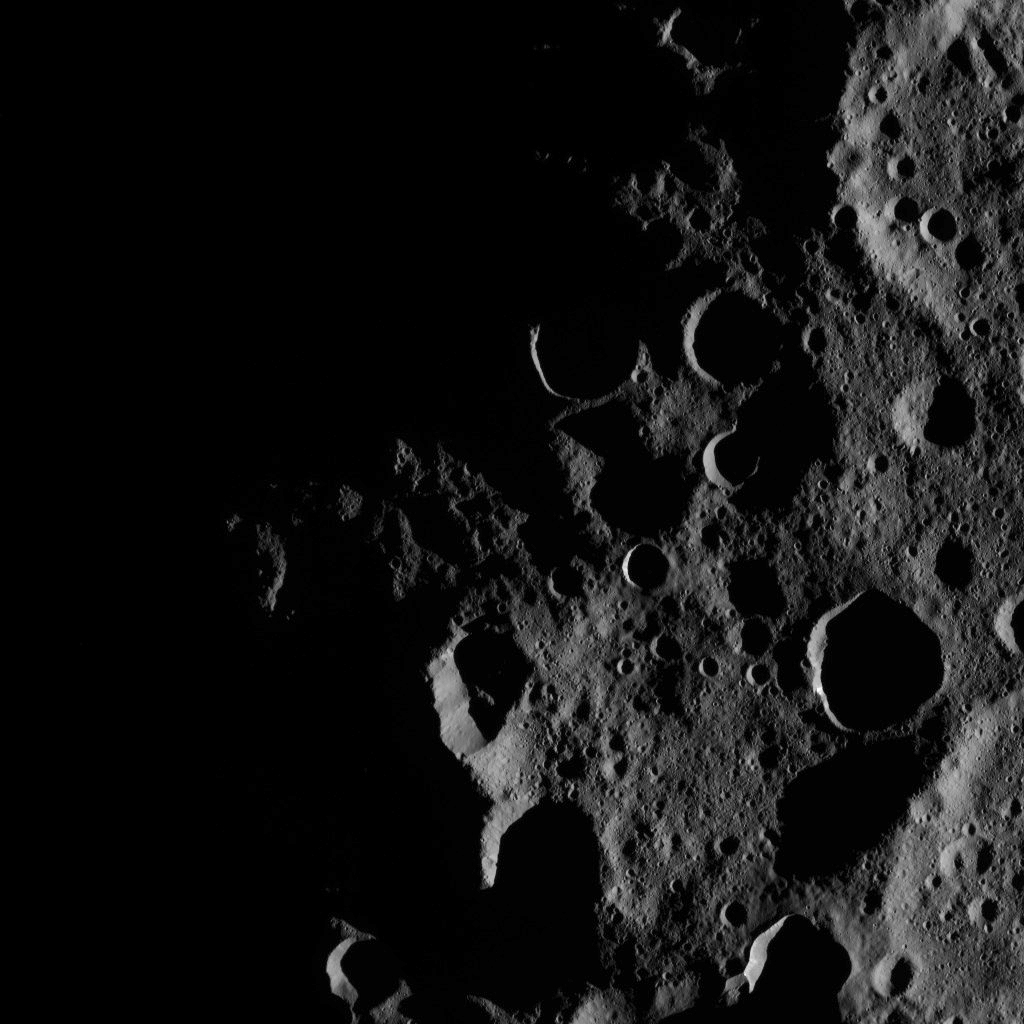

Dawn XMO2 Image 32

This image captures the day-night boundary, or terminator, in the north polar region of Ceres. The north pole itself, which lies just slightly left of center in this view, is barely sunlit, even though the local time at its location is 11:06 a.m.

The north polar region is densely cratered, and some crater floors remain in permanent shadow. Some of those permanently shadowed craters contain bright deposits, as described in a 2016 Nature Astronomy study by scientists on NASA’s Dawn mission. The best example of these bright deposits was found by Dawn in an unnamed and geologically young, 4-mile- (6-kilometer-) wide crater located at 86.2 degrees north latitude, 80.0 degrees east longitude (the small, sharply defined crater just right of center).

This picture was obtained by the Dawn spacecraft on October 17, 2016, from an altitude of about 923 miles (1,486 kilometers).

The image is located at 89 degrees north latitude, 86 degrees east longitude.

Dawn’s mission is managed by JPL for NASA’s Science Mission Directorate in Washington. Dawn is a project of the directorate’s Discovery Program, managed by NASA’s Marshall Space Flight Center in Huntsville, Alabama. UCLA is responsible for overall Dawn mission science. Orbital ATK, Inc., in Dulles, Virginia, designed and built the spacecraft. The German Aerospace Center, the Max Planck Institute for Solar System Research, the Italian Space Agency and the Italian National Astrophysical Institute are international partners on the mission team.

Credit: NASA/JPL-Caltech/UCLA/MPS/DLR/IDA